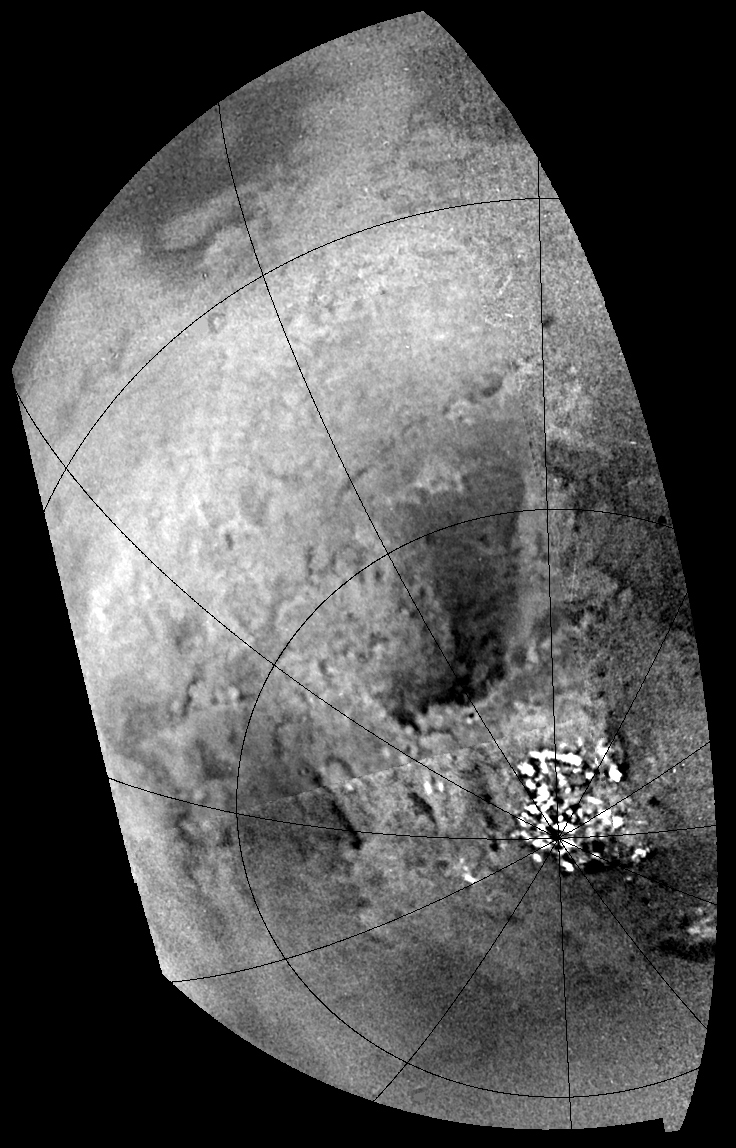

Tracing Surface Features on Titan–Mosaic

This mosaic of Titan’s south polar region was acquired during Cassini’s first and distant encounter with the smog-enshrouded moon on July 2, 2004. The spacecraft approached Titan at a distance of about 340,000 kilometers (211,000 miles) during this flyby.

This is a contrast-enhanced version of a previously released image (see PIA06109), which allows surface details to be seen more easily. The very bright features near the south pole are clouds.

Due to Titan’s thick, hazy atmosphere, the sizes of surface features that can be resolved are a few to five times larger than the actual pixel scale. At this distance, pixel scale is 2 kilometers (about 1 mile), so features larger than several kilometers across are resolved in the images.

A montage containing pairs of close-up images from this mosaic is also available (see PIA06202).

The Cassini-Huygens mission is a cooperative project of NASA, the European Space Agency and the Italian Space Agency. The Jet Propulsion Laboratory, a division of the California Institute of Technology in Pasadena, manages the mission for NASA’s Science Mission Directorate, Washington, D.C. The Cassini orbiter and its two onboard cameras were designed, developed and assembled at JPL. The imaging team is based at the Space Science Institute, Boulder, Colo.

Credit: NASA/JPL/Space Science Institute